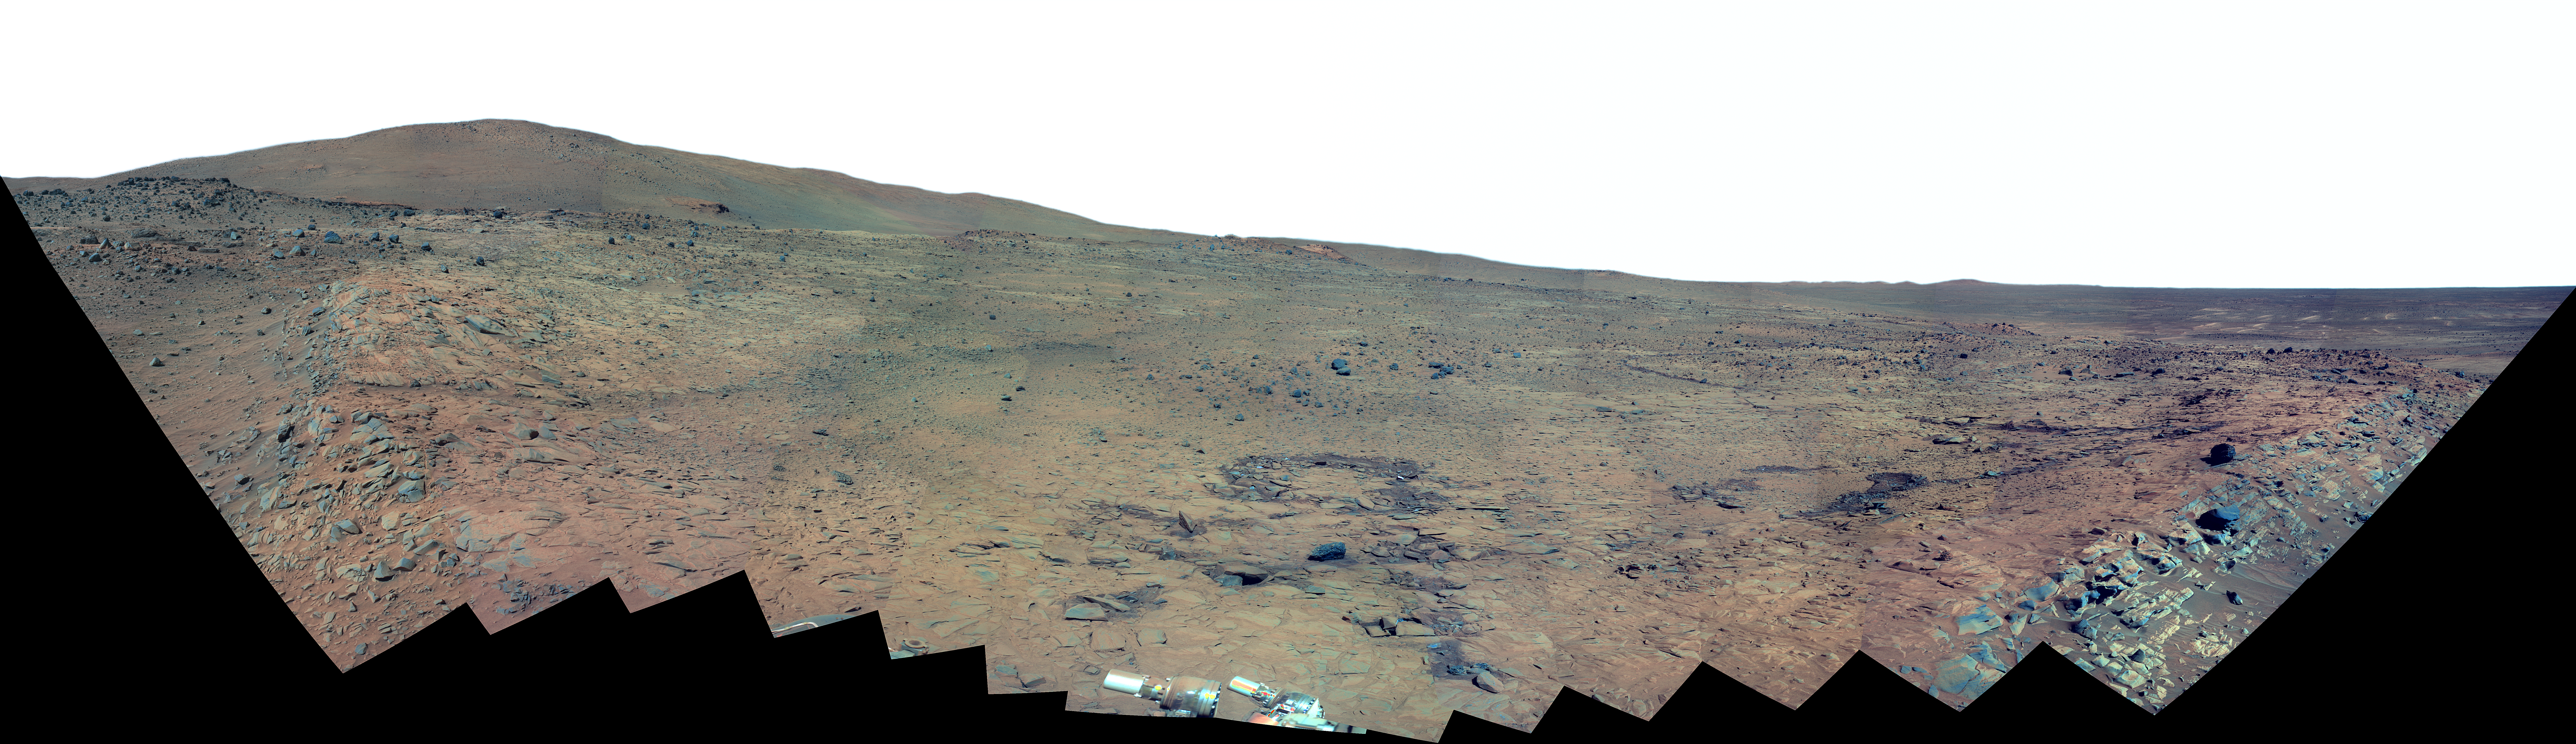

Southern Half of Spirit’s ‘Bonestell’ Panorama (False Color)

This 180-degree panorama shows the southward vista from the location where Spirit is spending its third Martian winter inside Mars’ Gusev Crater. The rover’s overwintering location is on the northern edge of a low plateau informally called “Home Plate,” which is about 80 meters or 260 feet in diameter.

This view combines 168 different exposures taken with Spirit’s panoramic Camera (Pancam)—42 pointings with 4 filters at each pointing. Spirit took the first of these frames during the mission’s 1,477th Martian day, or sol, (February 28, 2008) two weeks after the rover made its last move to reach the location where it would stop driving for the winter. Solar energy at Gusev Crater is so limited during the Martian winter that Spirit does not generate enough electricity to drive, nor even enough to take many images per day. The last frame for this mosaic was taken on Sol 1599 (July 2, 2008). The rover team plans for Spirit to finish taking images for the northern half of the scene during the Martian spring.

The northwestern edge of Home Plate is visible in the right foreground. The blockier, more sharply shadowed texture there is layered sandstone whose layering is tilted inward toward the edge of the Home Plate platform. A dark rock on top of Home Plate in that area is a porous volcanic basalt unlike rocks nearby. The northeastern edge of Home Plate is visible in the left foreground. Spirit first climbed onto Home Plate on that region, in early 2006.

Rover tracks from driving by Spirit are visible on Home plate in the center and right of the image. These were made during Spirit’s second exploration on top of the plateau, which began when Spirit climbed onto the southern edge of Home Plate in September, 2007.

In the center foreground, the turret of tools at the end of Spirit’s robotic arm appears in duplicate because the arm was repositioned between the days when the images making up that part of the mosaic were taken.

On the horizon, the highest point is “McCool Hill.” This is one of the seven larger hills in the Columbia Hills range. Home Plate is in the inner basin of the range, between McCool Hill to the south and “Husband Hill” to the north. To the right of McCool Hill, in the center of the image and closer to Home Plate, is a smaller hill capped with a light-toned outcrop. This hill is called “Von Braun,” and it is a possible destination the rover team has discussed for the next season of driving by Spirit, after the solar energy level increases in the Martian spring. The flat horizon in the right-hand portion of the panorama is the basaltic plain onto which Spirit landed on Jan. 4, 2004.

This is a false-color, red-green-blue composite panorama generated from images taken through the Pancam’s 750-nanometer, 530-nanometer and 430-nanometer filters. The false color enhances visibility of differences among the types of rock and soil material in the image.

Credit: NASA/JPL/Cornell